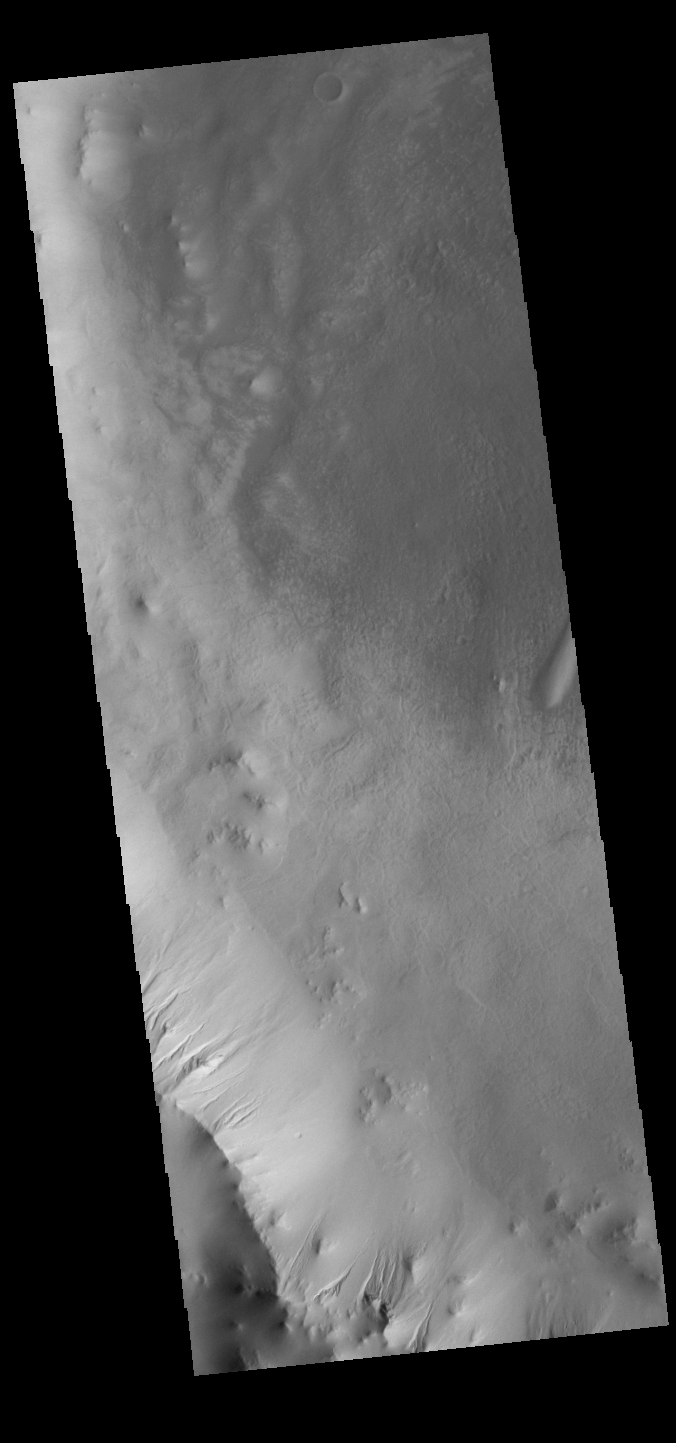

Ross Crater Gullies

This VIS image shows Ross Crater in Aonia Terra. The crater rim is dissected by gullies, however these gullies are much smaller than those in yesterday’s image.

Credit: NASA/JPL-Caltech/ASU